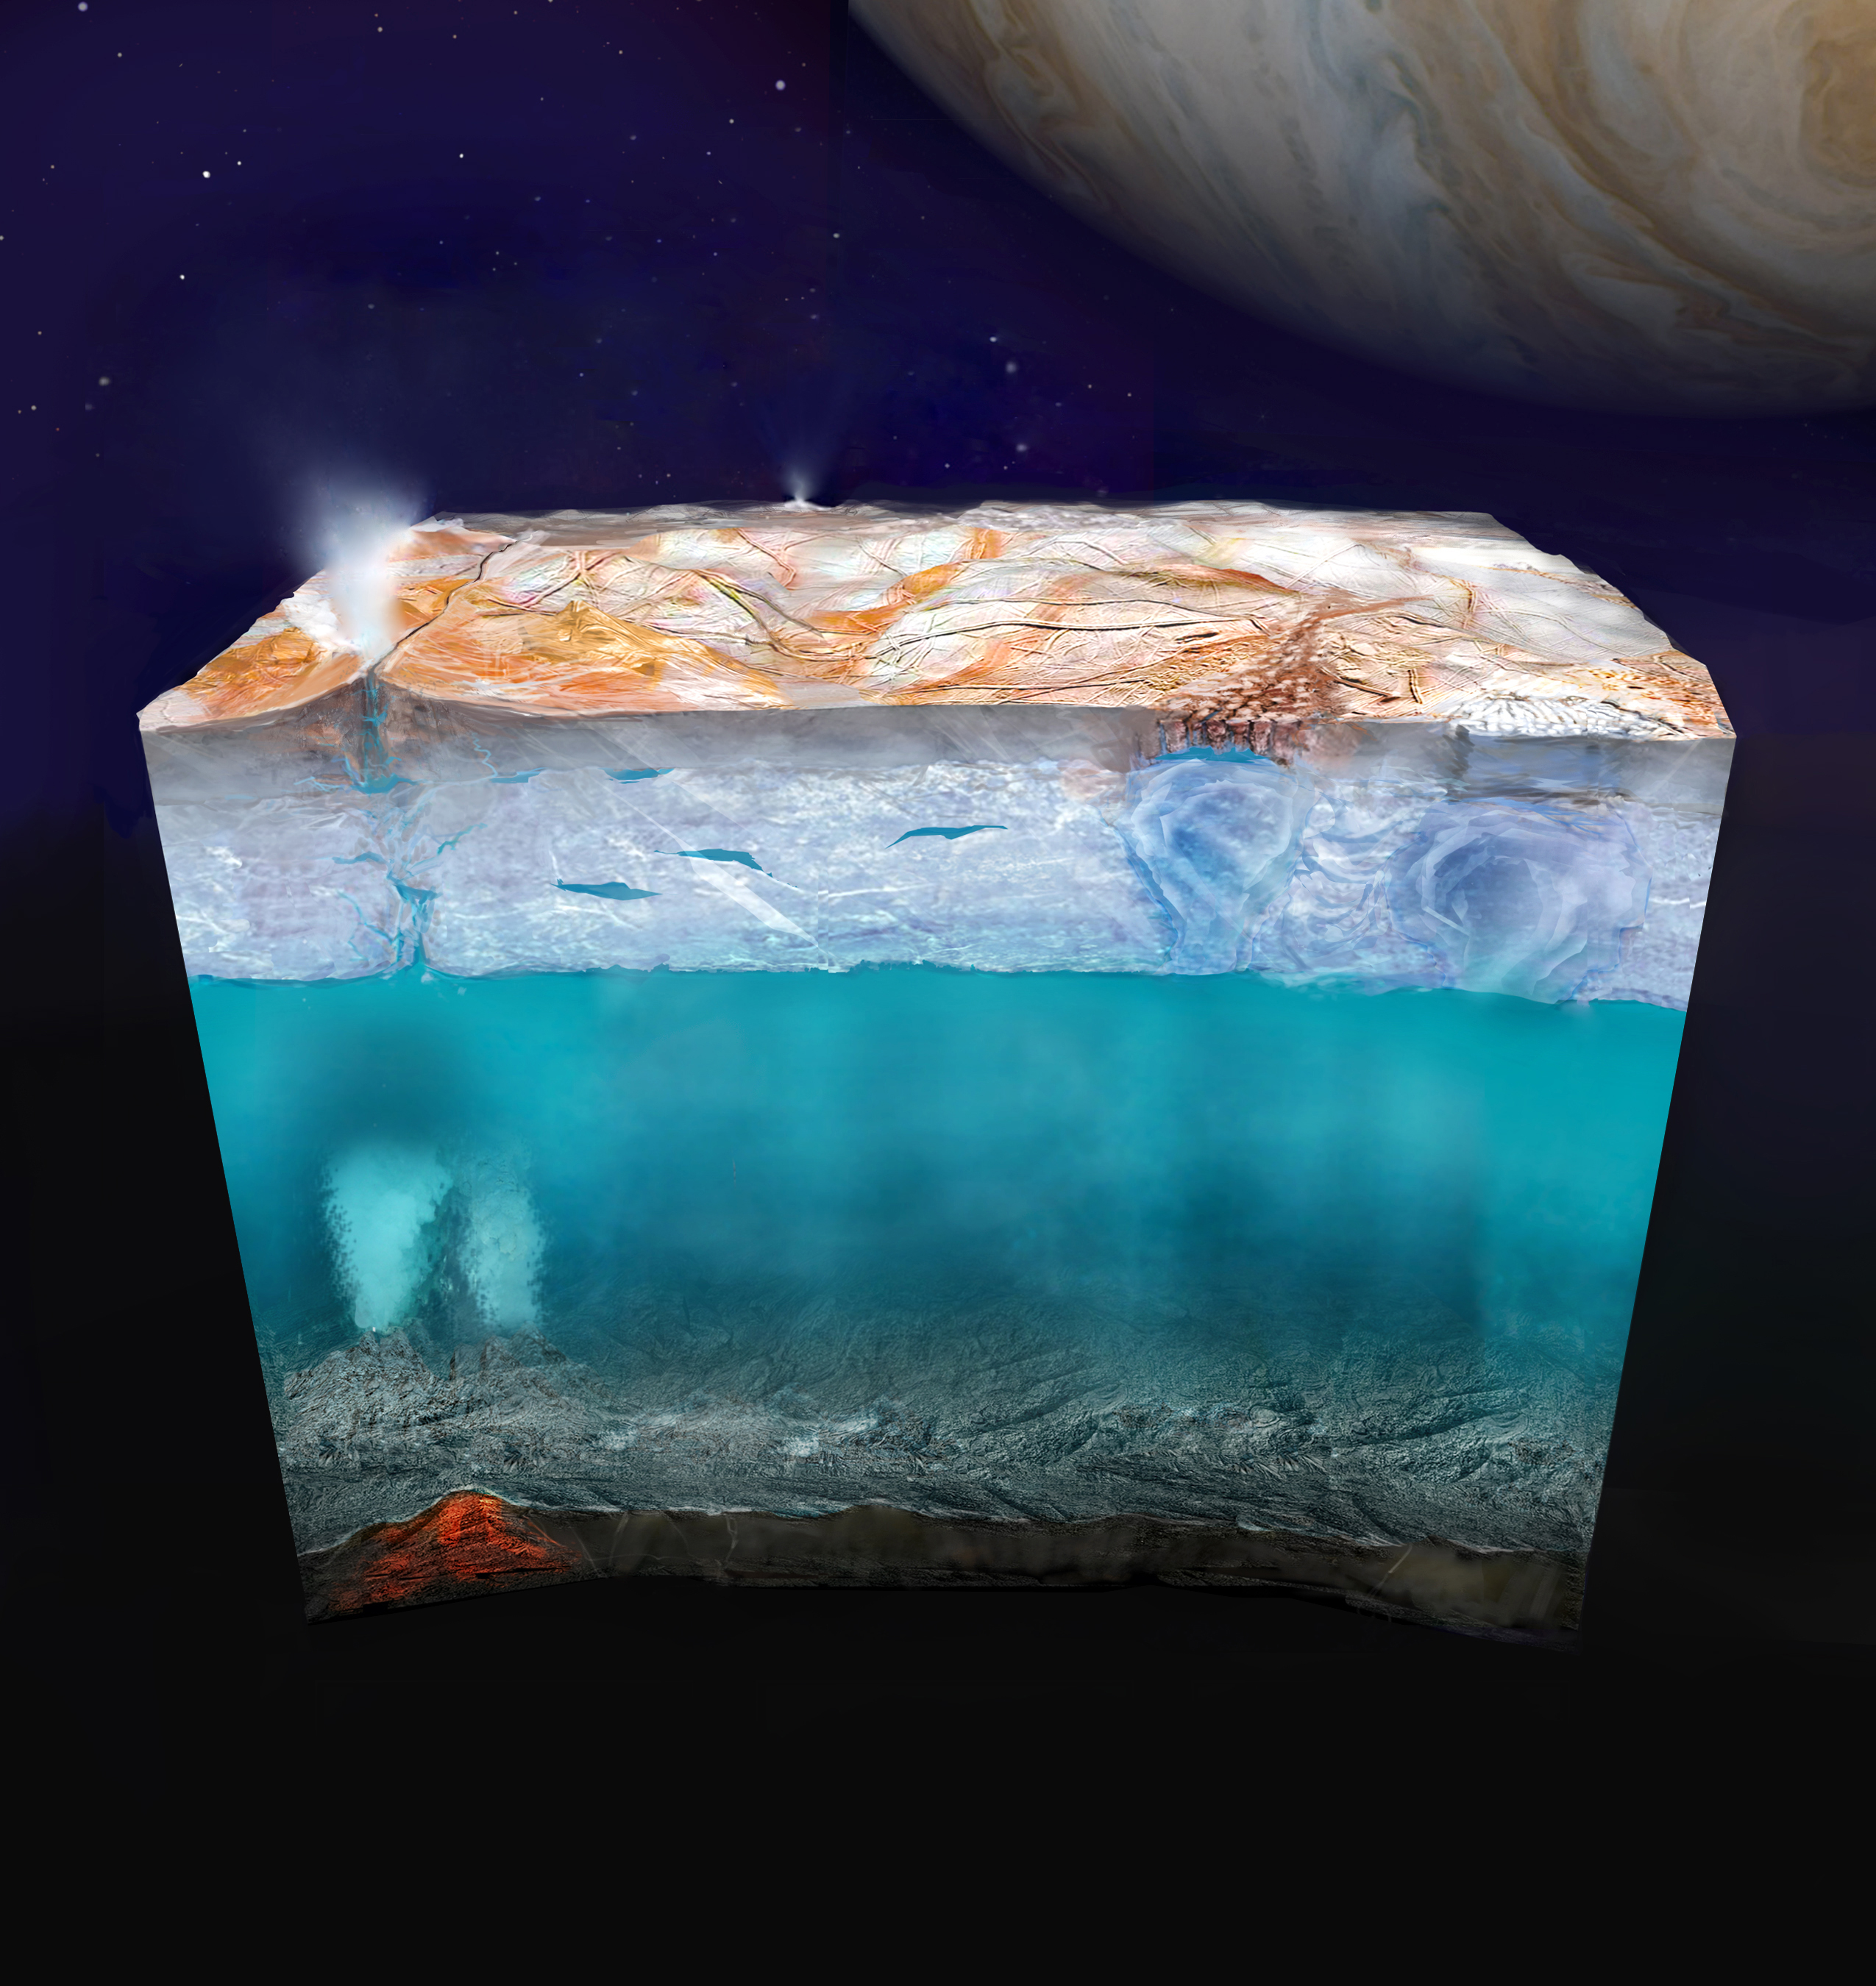

Europa’s Mysterious Interior (Artist’s Concept)

Scientists believe that under the icy surface of Jupiter’s moon Europa a saltwater ocean exists that may contain more than twice as much liquid water as all of Earth’s oceans combined. This artist’s concept (not to scale) depicts what Europa’s internal structure could look like: an outer shell of ice, perhaps with plumes of material venting from beneath the surface; a deep, global layer of liquid water; and a rocky interior, potentially with hydrothermal vents on the seafloor. The true nature of Europa’s inner structure will be examined by NASA’s Europa Clipper mission, which is scheduled to arrive at Jupiter in 2030.

Europa Clipper’s three main science objectives are to determine the thickness of the moon’s icy shell and its interactions with the ocean below, to investigate its composition, and to characterize its geology. The mission’s detailed exploration of Europa will help scientists better understand the astrobiological potential for habitable worlds beyond our planet.

Managed by Caltech in Pasadena, California, NASA’s Jet Propulsion Laboratory leads the development of the Europa Clipper mission in partnership with APL for NASA’s Science Mission Directorate in Washington. APL designed the main spacecraft body in collaboration with JPL and NASA’s Goddard Space Flight Center in Greenbelt, Maryland, NASA’s Marshall Space Flight Center in Huntsville, Alabama, and Langley Research Center in Hampton, Virginia. The Planetary Missions Program Office at Marshall executes program management of the Europa Clipper mission.

NASA’s Launch Services Program, based at Kennedy, manages the launch service for the Europa Clipper spacecraft, which will launch on a SpaceX Falcon Heavy rocket from Launch Complex 39A at Kennedy.

Credit: NASA/JPL-Caltech